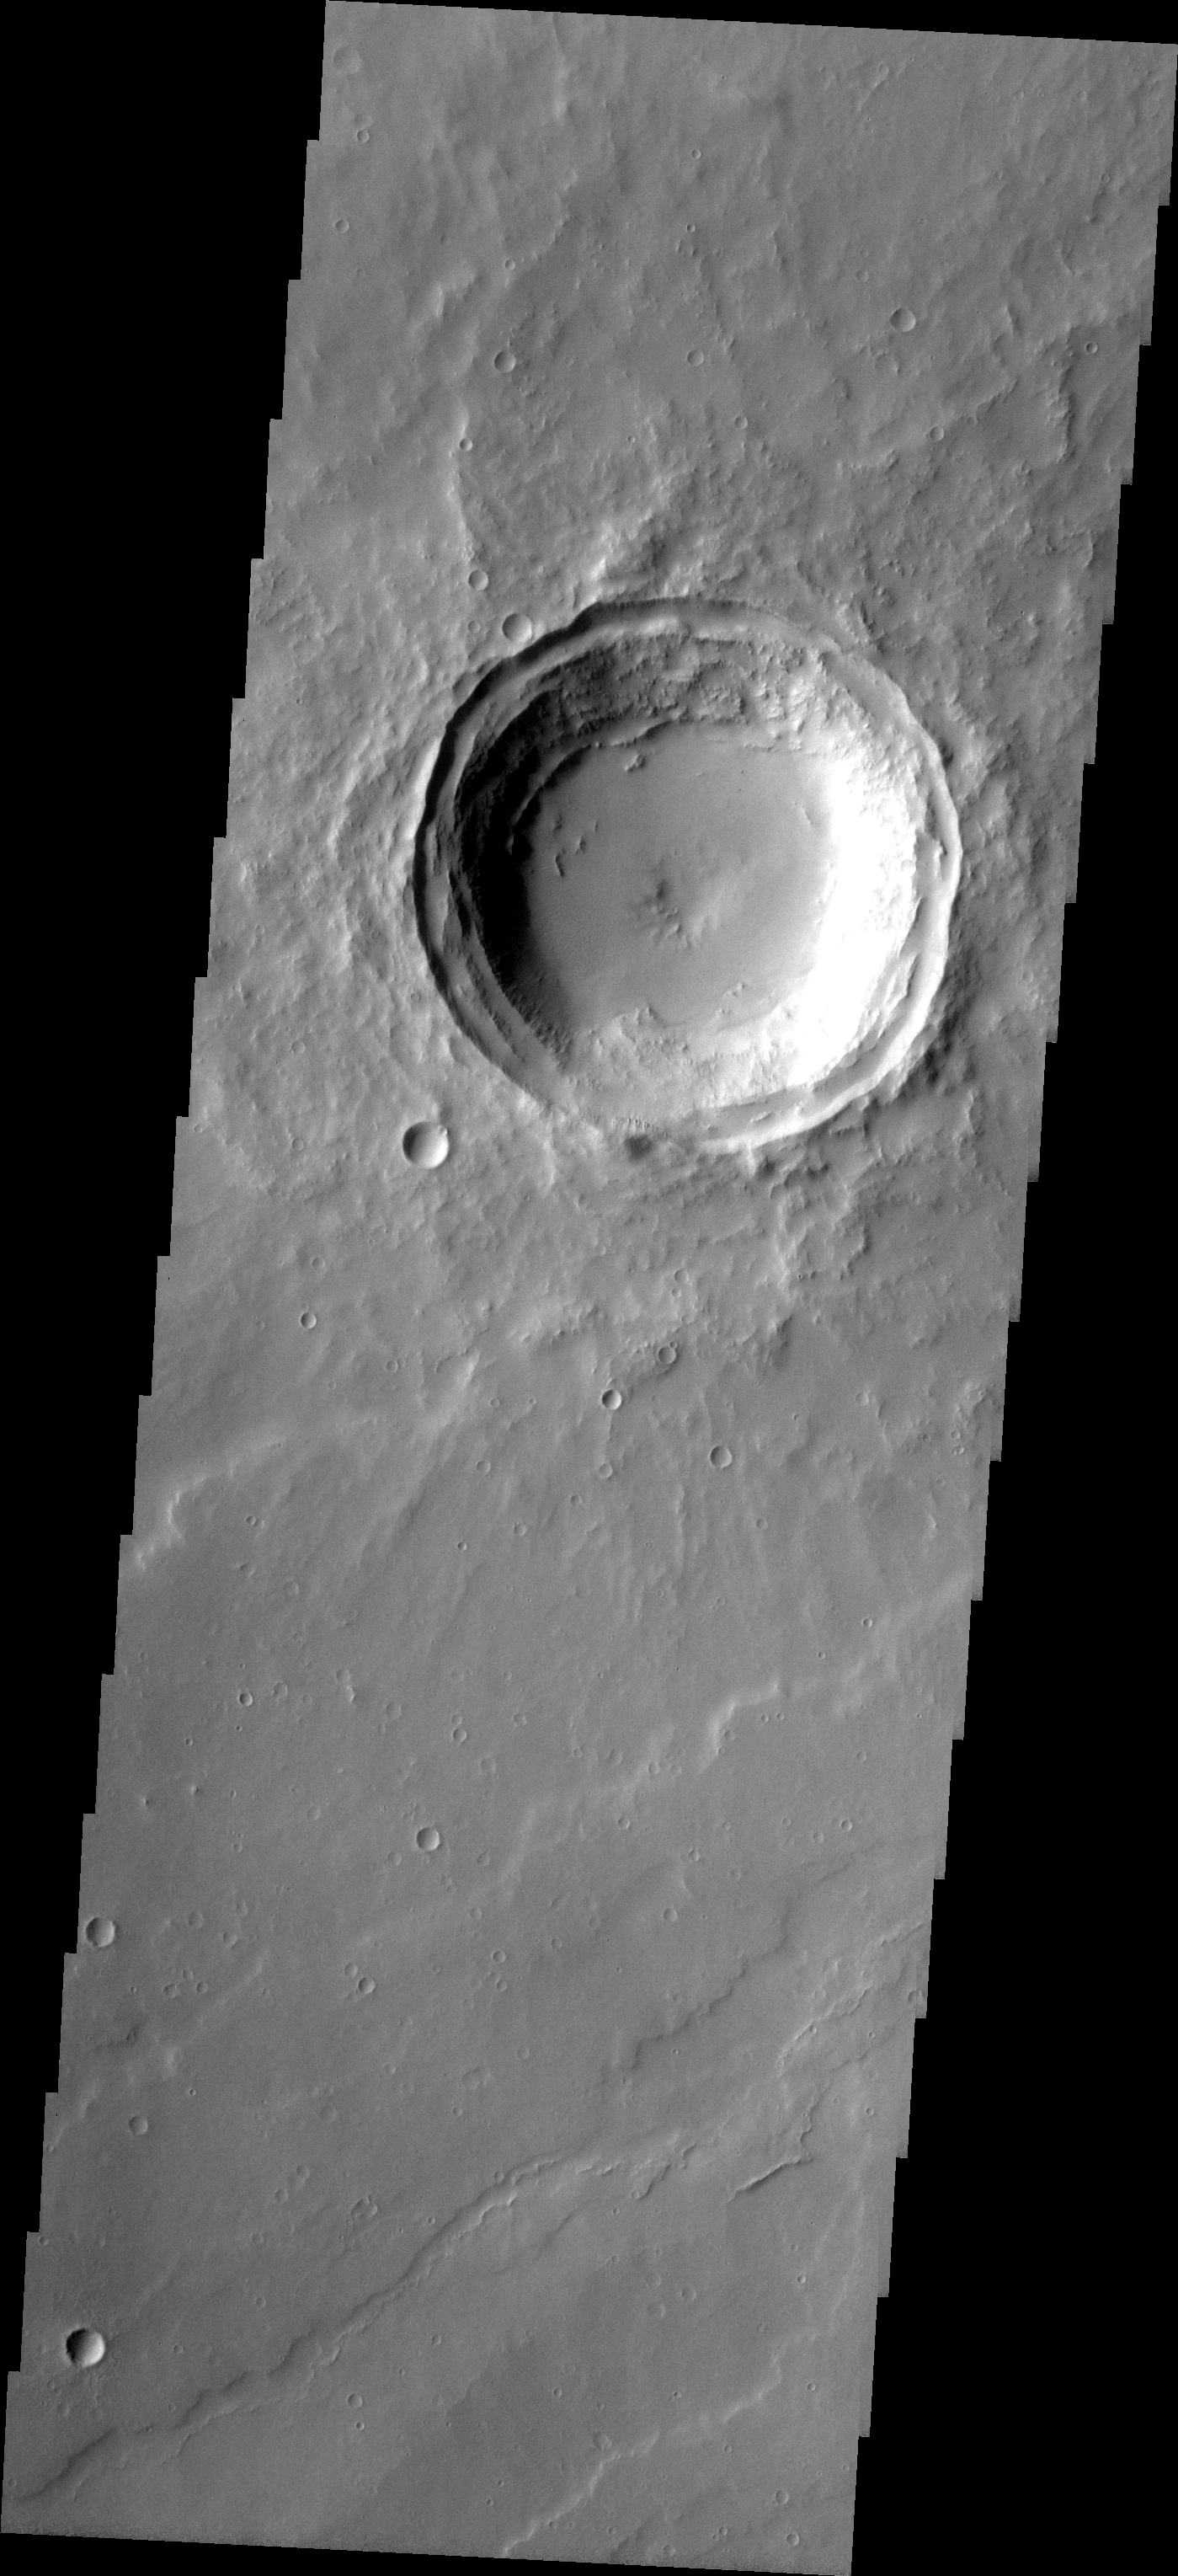

MSIP: Elysium Mons Crater

Released 20 April 2004

The image of a crater near Elysium Mons was captured from the 2001 Mars Odyssey Spacecraft, at 16:47 Mars Local Time, on November 23, 2002. The image is 18km x 54km, Lat. 21.6N, Long. 137.21E, Sun Angle of 64.13 degrees, 6,746.4 seconds into orbit, and with a camera filter centered at about 650nm.

The Westview Astronomy Research Team is a group of 25 students from Westview High School who wrote a scientific proposal to NASA, JPL, and Arizona State University Mars Flight Research Facility. The proposal was accepted and we worked for several months researching the background of exploration for water and life on the planet Mars. The team conducted trial experiments involving rock propulsion and several activities identifying surface features on Mars. We worked with Mars scientists to target and upload an image from the 2001 Mars Odyssey Spacecraft. The image was successfully acquired and viewed for the first time ever by our team. The image was dedicated to Westview High School in the name MSIP.

Image information: VIS instrument. Latitude 18.1, Longitude 136.3 East (223.7 West). 19 meter/pixel resolution.

NASA and Arizona State University’s Mars Education Program is offering students nationwide the opportunity to be involved in authentic Mars research by participating in the Mars Student Imaging Project (MSIP). Teams of students in grades 5 through college sophomore level have the opportunity to work with scientists, mission planners and educators on the THEMIS team at ASU’s Mars Space Flight Facility, to image a site on Mars using the THEMIS visible wavelength camera. For more information go to the MSIP website: http://msip.asu.edu.

Note: this THEMIS visual image has not been radiometrically nor geometrically calibrated for this preliminary release. An empirical correction has been performed to remove instrumental effects. A linear shift has been applied in the cross-track and down-track direction to approximate spacecraft and planetary motion. Fully calibrated and geometrically projected images will be released through the Planetary Data System in accordance with Project policies at a later time.

NASA’s Jet Propulsion Laboratory manages the 2001 Mars Odyssey mission for NASA’s Office of Space Science, Washington, D.C. The Thermal Emission Imaging System (THEMIS) was developed by Arizona State University, Tempe, in collaboration with Raytheon Santa Barbara Remote Sensing. The THEMIS investigation is led by Dr. Philip Christensen at Arizona State University. Lockheed Martin Astronautics, Denver, is the prime contractor for the Odyssey project, and developed and built the orbiter. Mission operations are conducted jointly from Lockheed Martin and from JPL, a division of the California Institute of Technology in Pasadena.

Credit: NASA/JPL/Arizona State University